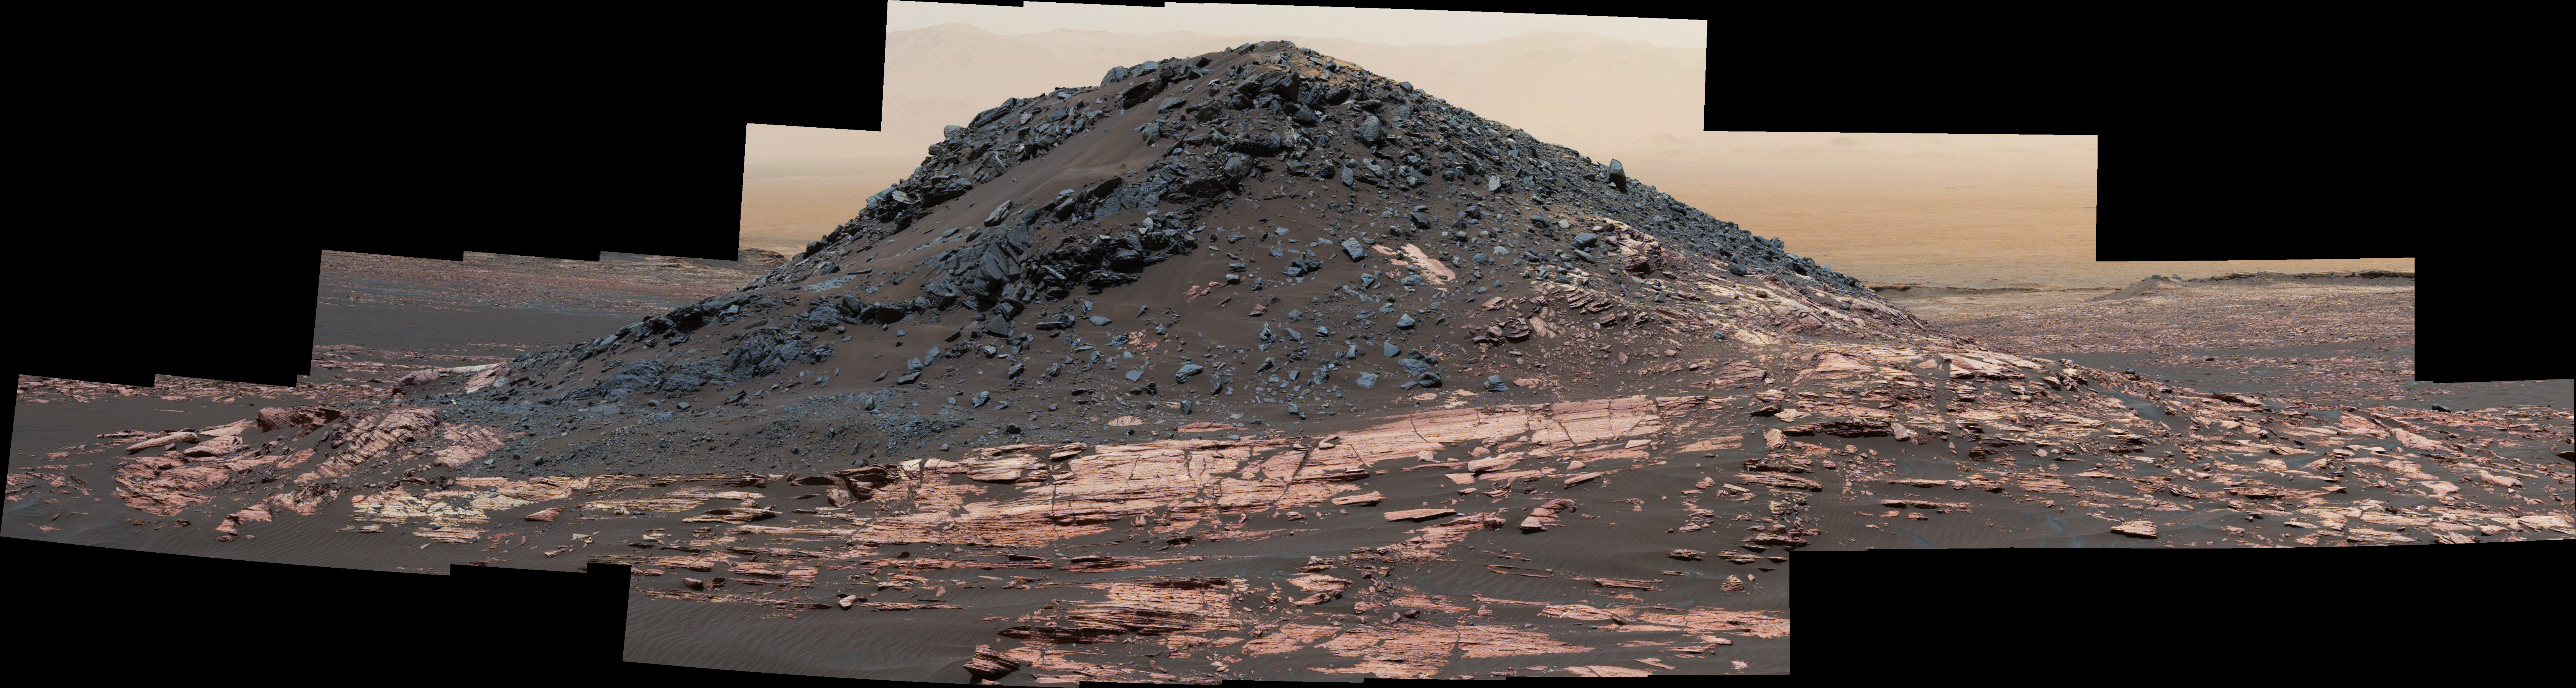

‘Ireson Hill’ on Mount Sharp, Mars

This dark mound, called “Ireson Hill,” rises about 16 feet (5 meters) above redder layered outcrop material of the Murray formation on lower Mount Sharp, Mars, near a location where NASA’s Curiosity rover examined a linear sand dune in February 2017.

Researchers used the rover’s Mast Camera (Mastcam) on Feb. 2, 2017, during the 1,598th Martian day, or sol, of Curiosity’s work on Mars, to take the 41 images combined into this scene. The mosaic has been white-balanced so that the colors of the rock and sand materials resemble how they would appear under daytime lighting conditions on Earth. The view extends from west-southwest on the left to north-northwest on the right. The faint horizon in the distance beyond Ireson Hill is part of the rim of Gale Crater. The rover’s Sol 1598 location is mapped at https://mars.nasa.gov/multimedia/images/2017/curiositys-traverse-map-through-sol-1598 .

Figure 1 is an annotated version with scale bars indicating dimensions at two distances from the rover. The nearer scale bar, in meters, refers to features near the base of the hill, about 46 feet (14 meters) away from the camera. The farther one, in centimeters, refers to features at the top of the hill, about 85 feet (26 meters) from the camera.

Malin Space Science Systems, San Diego, built and operates the Mastcam. NASA’s Jet Propulsion Laboratory, a division of the Caltech in Pasadena, California, manages the Mars Science Laboratory Project for NASA’s Science Mission Directorate, Washington. JPL designed and built the project’s Curiosity rover.

Malin Space Science Systems, San Diego, built and operates the Mastcam. NASA’s Jet Propulsion Laboratory, a division of the Caltech in Pasadena, California, manages the Mars Science Laboratory Project for NASA’s Science Mission Directorate, Washington. JPL designed and built the project’s Curiosity rover.

Credit: NASA/JPL-Caltech/MSSS